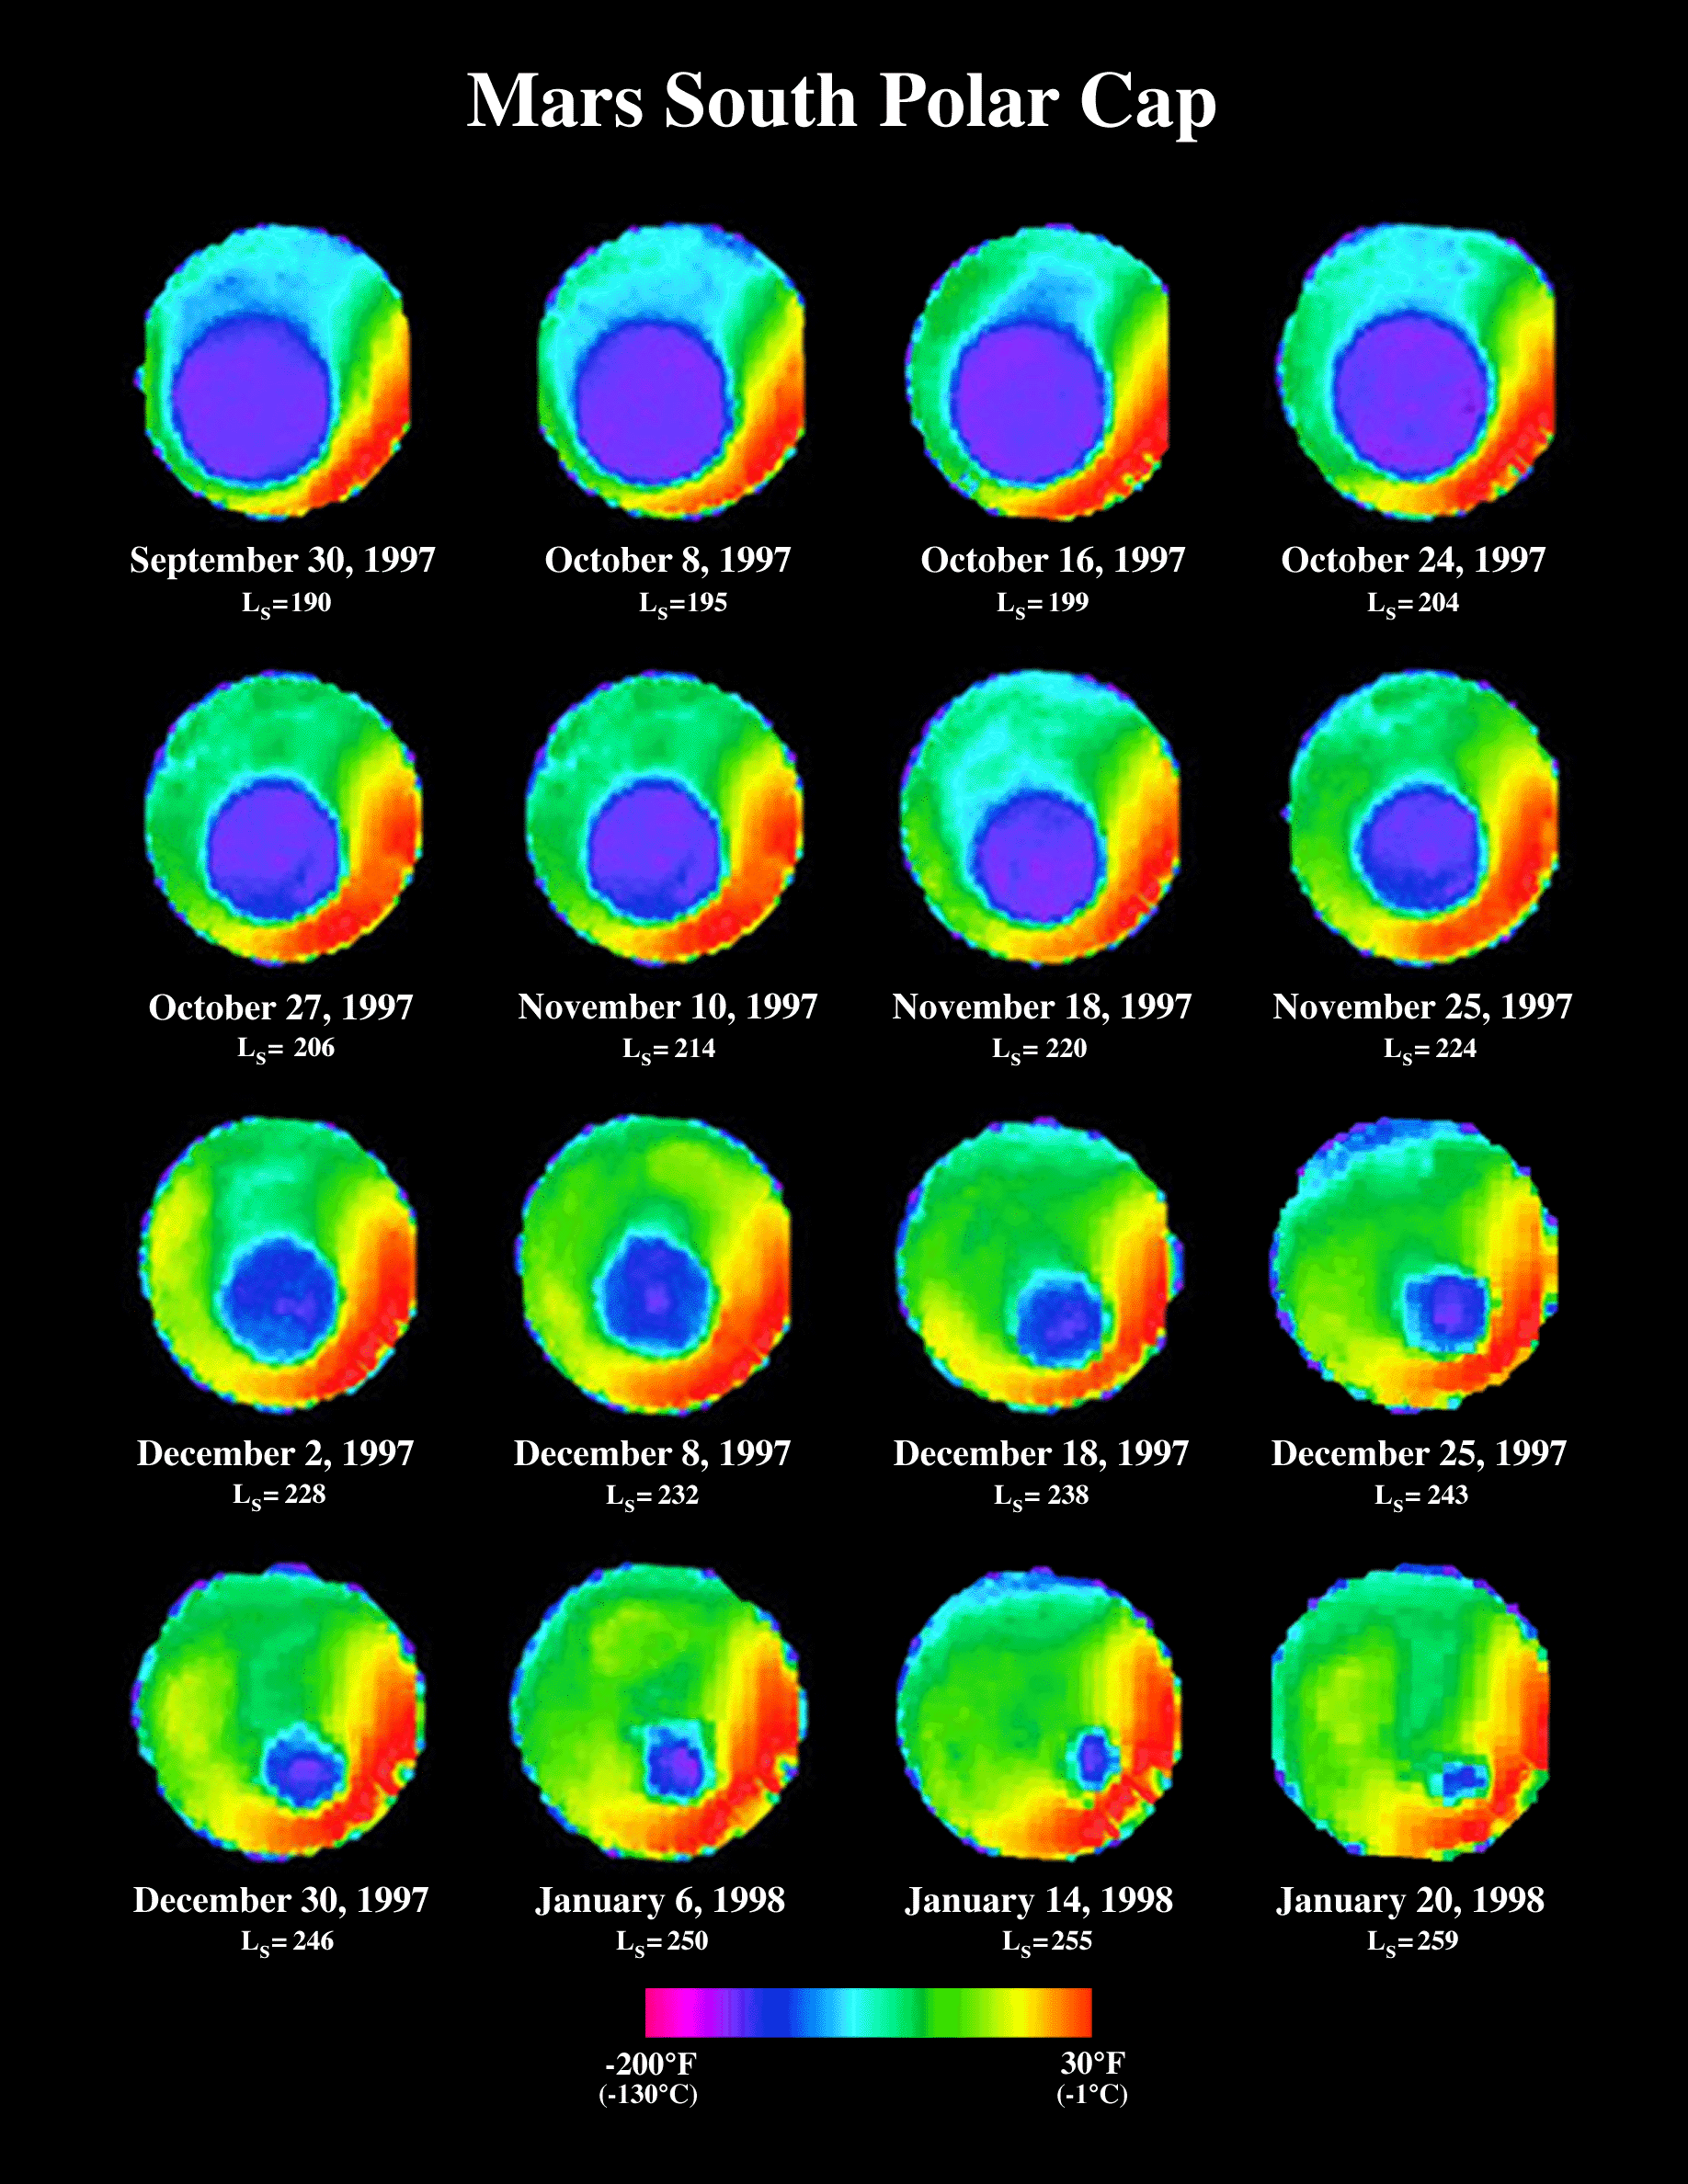

South Polar Cap Thermal Retreat (TES)

The seasonal change of the south polar ice cap over a four-month period is mapped by color-coding the variation in 25-micron wavelength brightness temperatures.

Credit: NASA/JPL/ASU